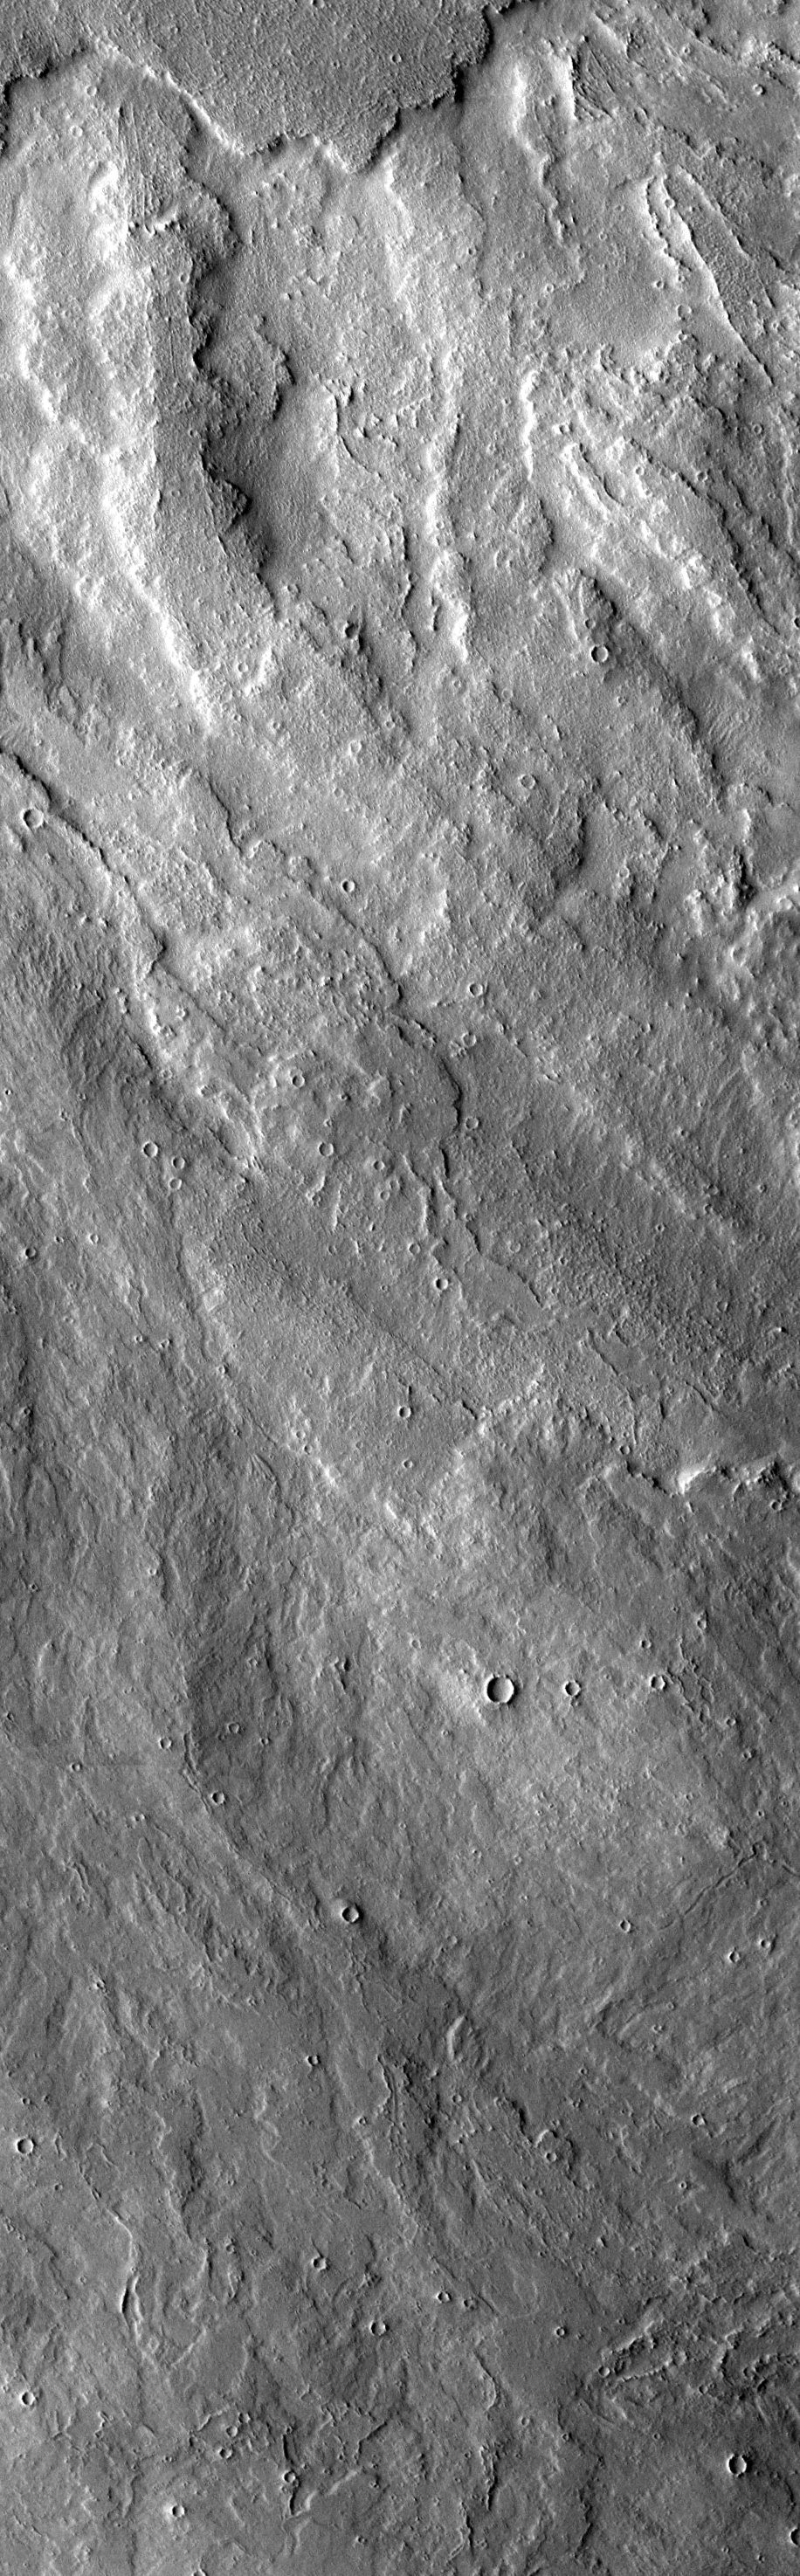

Arsia Mons Lava Flows

This VIS image of lava flows to the west of Arsia Mons looks very similar to the lava flows south of Arsia Mons. It is very likely that the flows were occurring at the same time(s) in both areas.

Image information: VIS instrument. Latitude -2.9, Longitude 228.5 East (131.5 West). 17 meter/pixel resolution.

Note: this THEMIS visual image has not been radiometrically nor geometrically calibrated for this preliminary release. An empirical correction has been performed to remove instrumental effects. A linear shift has been applied in the cross-track and down-track direction to approximate spacecraft and planetary motion. Fully calibrated and geometrically projected images will be released through the Planetary Data System in accordance with Project policies at a later time.

NASA’s Jet Propulsion Laboratory manages the 2001 Mars Odyssey mission for NASA’s Office of Space Science, Washington, D.C. The Thermal Emission Imaging System (THEMIS) was developed by Arizona State University, Tempe, in collaboration with Raytheon Santa Barbara Remote Sensing. The THEMIS investigation is led by Dr. Philip Christensen at Arizona State University. Lockheed Martin Astronautics, Denver, is the prime contractor for the Odyssey project, and developed and built the orbiter. Mission operations are conducted jointly from Lockheed Martin and from JPL, a division of the California Institute of Technology in Pasadena.

Credit: NASA/JPL/Arizona State University